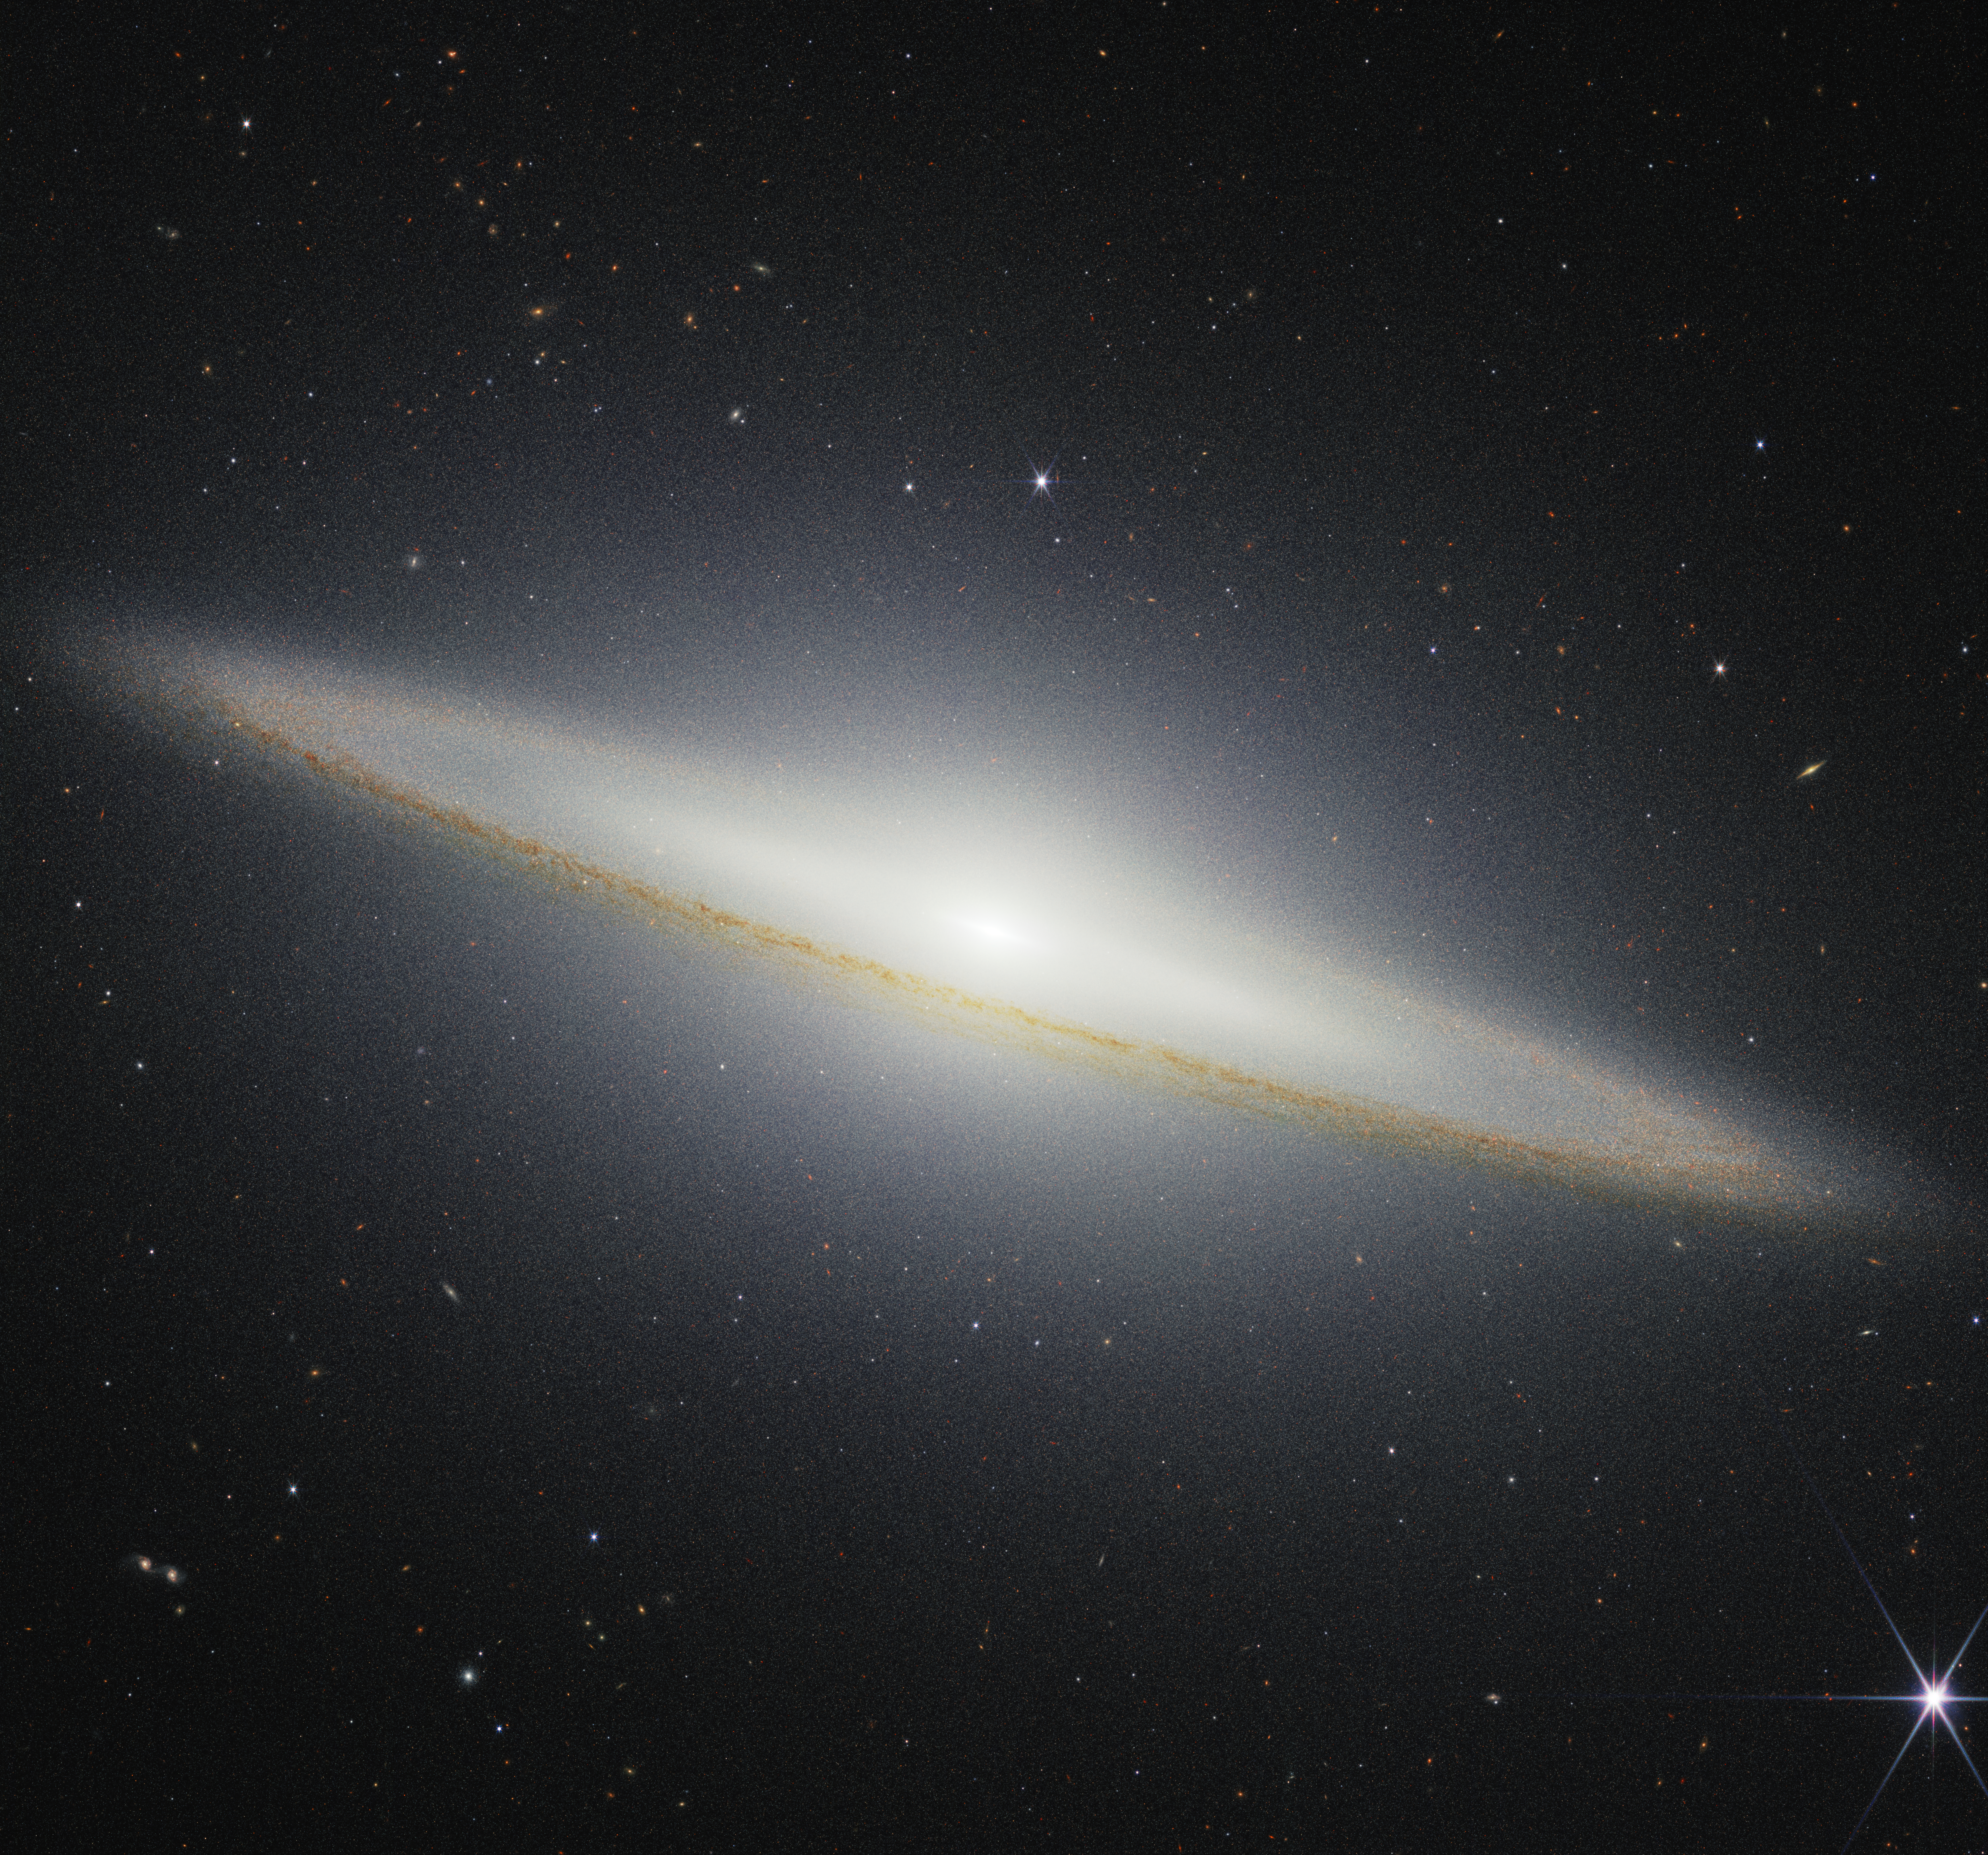

Sombrero Galaxy (NIRCam)

NASA’s James Webb Space Telescope recently imaged the Sombrero galaxy with its NIRCam (Near-Infrared Camera), which shows dust from the galaxy’s outer ring blocking stellar light from stars within the galaxy. In the central region of the galaxy, the roughly 2,000 globular clusters, or collections of hundreds of thousands of old stars held together by gravity, glow in the near-infrared.

The Sombrero Galaxy is around 30 million light-years from Earth in the constellation Virgo. From Earth, we see this galaxy nearly “edge-on,” or from the side.

Credit: Image: NASA, ESA, CSA, STScI